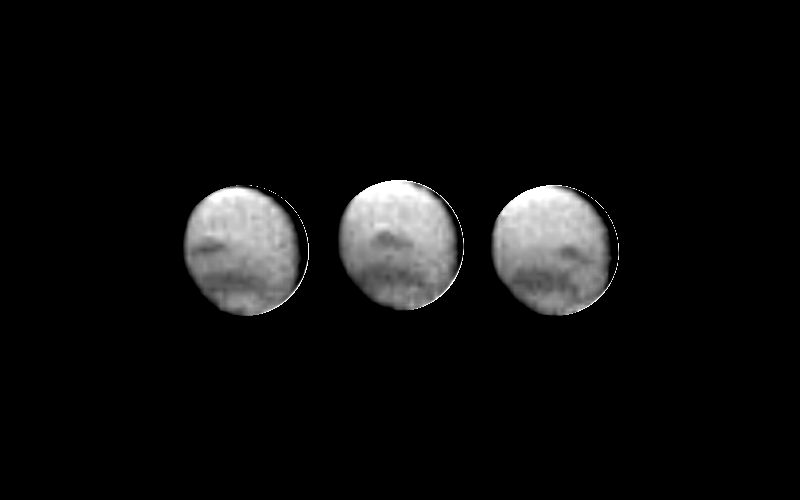

3 Images of Neptune

These three images of Neptune were acquired 90 minutes apart by the Voyager 2 spacecraft on April 3, 1989, from a range of 208 million kilometers (129 million miles). Several atmospheric features (clouds) are visible. In addition to the dark band encircling the south polar region, a large dark spot extends from latitude 20 S. to 30 S. and spans 35 degrees in longitude. It rotates with a period between 17 and 18 hours. Relative to the size of the planet, the spot’s dimensions are similar to those of the Great Red Spot of Jupiter. These images were taken exclusively through the clear filter of the narrow angle camera, which is most sensitive to blue light. The spot is 10 percent darker than its surroundings. Resolution of the images is about 3850 kilometers (2400 miles) per line pair. Images taken 70 days earlier show either the same spot or a similar spot, which appears darker than its surroundings through the clear filter but brighter through the orange filter. Clouds visible in the orange images are thought to be at higher altitudes than those visible here, and may have different scattering properties at the two wavelengths. The Voyager cameras will be tracking these atmospheric features during the next three months in order to target them for close-up imaging in the days before the spacecraft’s closest approach to Neptune on August 24, 1989. The Jet Propulsion Laboratory manages the Voyager Project for NASA’s Office of Space Science and Applications.

Credit: NASA/JPL